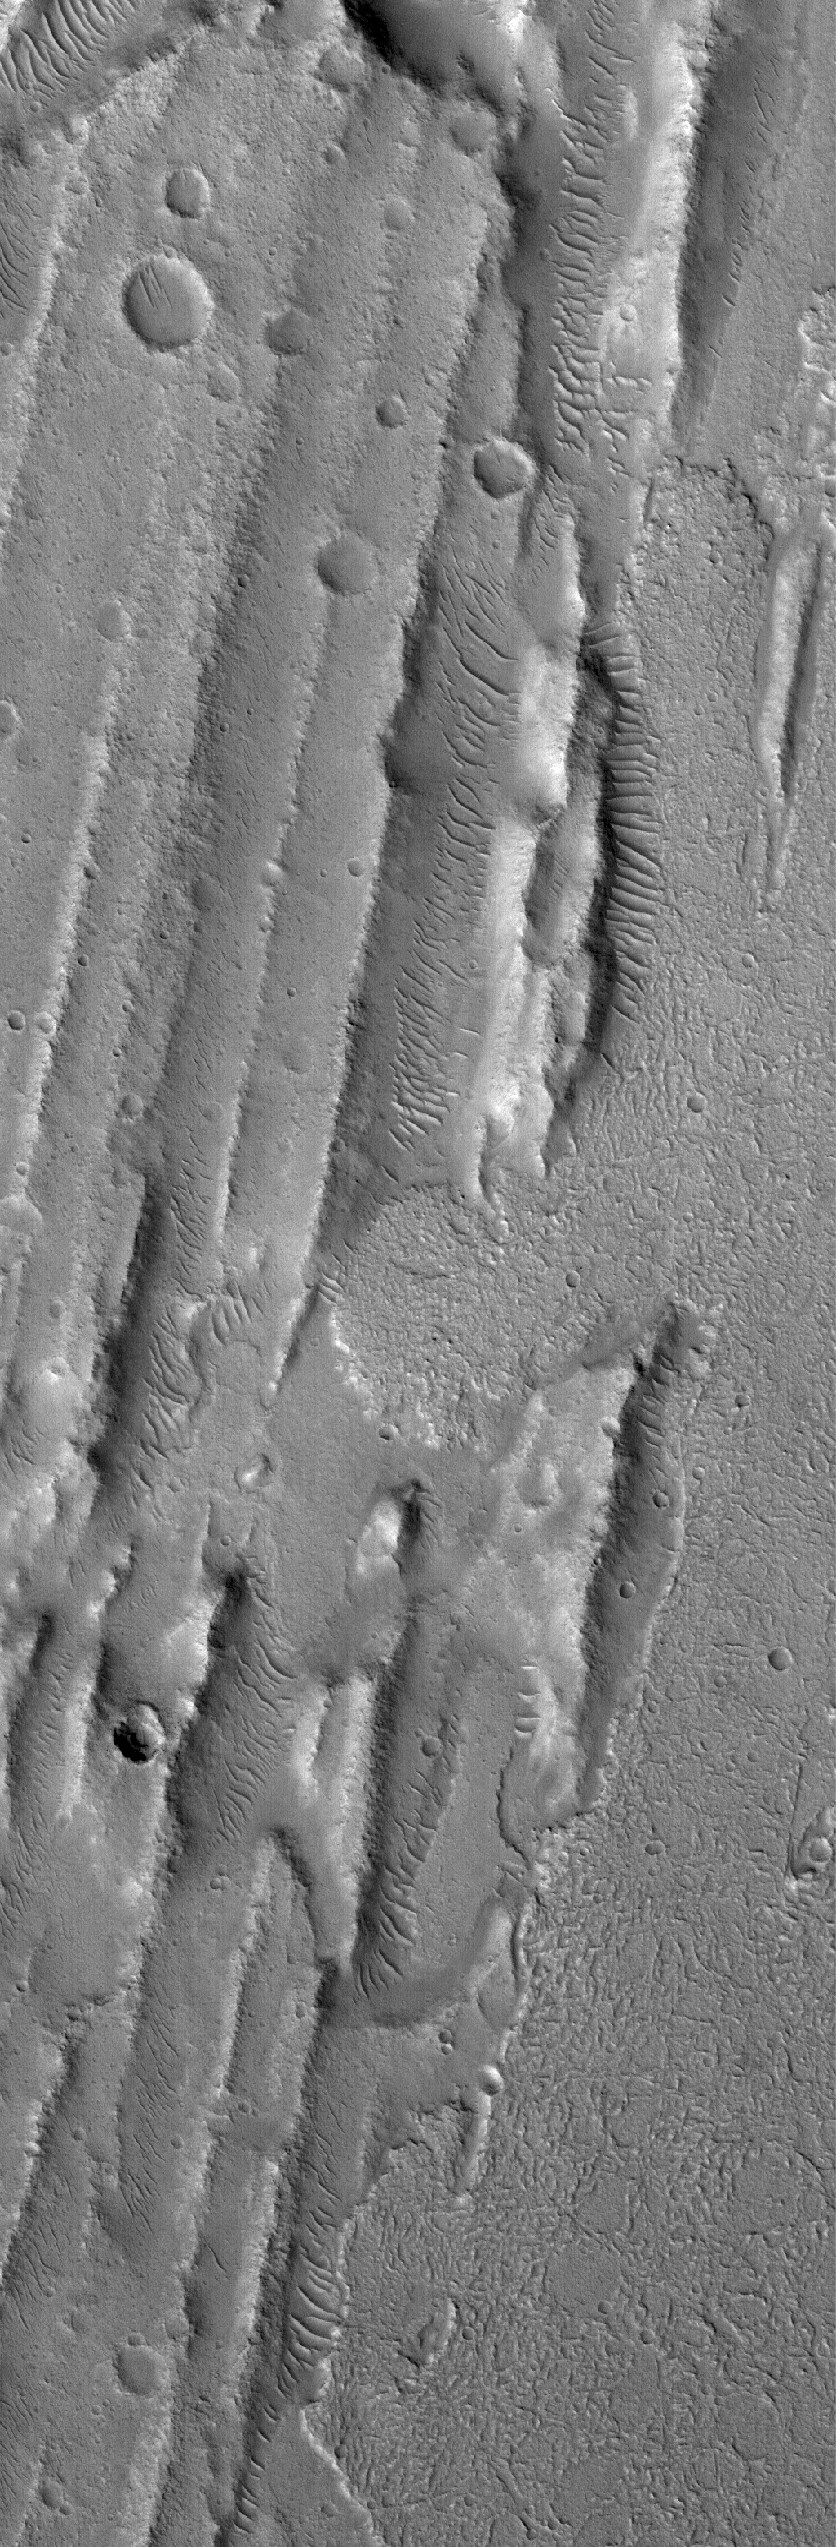

Flows in Kasei

28 October 2005
This Mars Global Surveyor (MGS) Mars Orbiter Camera (MOC) image shows flow materials (on the east/right side of the image) that have come in among a suite of sharp ridges and grooves on the floor of the vast Kasei Valles system. The ridges and grooves are much older and are believed to be the result of a giant, catastrophic flood. The flows might have been mud or lava that ran part way down the ancient valley at a later date.

Location near: 16.7°N, 76.5°W
Image width: width: ~3 km (~1.9 mi)
Illumination from: lower left
Season: Northern Winter

Credit: NASA/JPL/Malin Space Science Systems